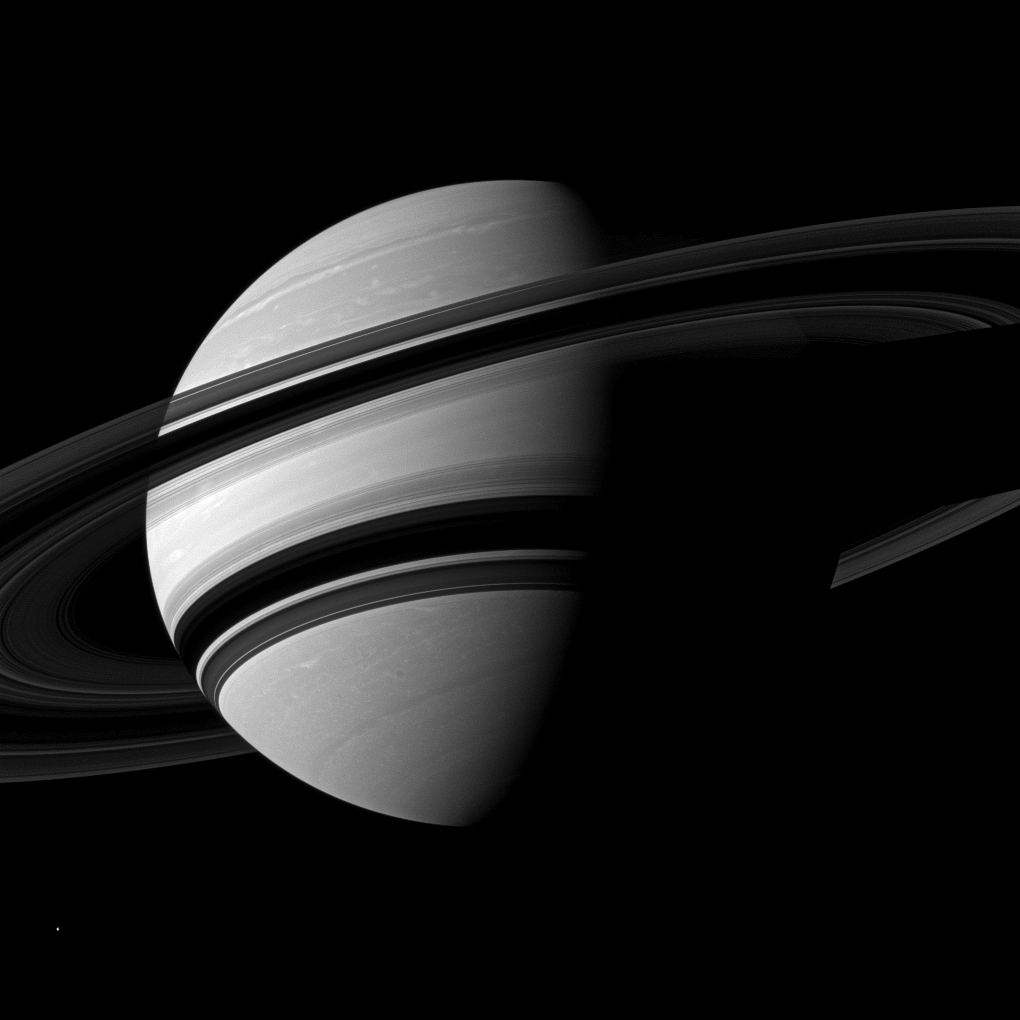

Angling Saturn

The Cassini spacecraft takes an angled view toward Saturn, showing the southern reaches of the planet with the rings on a dramatic diagonal.

North on Saturn is up and rotated 16 degrees to the left. This view looks toward the southern, unilluminated side of the rings from about 14 degrees below the ringplane. The rings cast wide shadows on the planet’s southern hemisphere.

The moon Enceladus (313 miles, or 504 kilometers across) appears as a small, bright speck in the lower left of the image.

The image was taken with the Cassini spacecraft wide-angle camera on June 15, 2012 using a spectral filter sensitive to wavelengths of near-infrared light centered at 752 nanometers. The view was obtained at a distance of approximately 1.8 million miles (2.9 million kilometers) from Saturn and at a Sun-Saturn-spacecraft, or phase, angle of 72 degrees. Image scale is 11 miles (17 kilometers) per pixel.

The Cassini-Huygens mission is a cooperative project of NASA, the European Space Agency and the Italian Space Agency. The Jet Propulsion Laboratory, a division of the California Institute of Technology in Pasadena, manages the mission for NASA’s Science Mission Directorate, Washington, D.C. The Cassini orbiter and its two onboard cameras were designed, developed and assembled at JPL. The imaging operations center is based at the Space Science Institute in Boulder, Colo.

Credit: NASA/JPL-Caltech/Space Science Institute